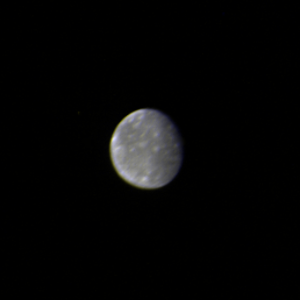

Callisto From 8,023,000 kilometers

This photo of Callisto, outermost of Jupiter’s four Galilean satellites, was taken a few minutes after midnight (PST) Feb. 26 by Voyager 1. The distance to Callisto was 8,023,000 kilometers (4.98 million miles). The hemisphere in this picture shows a fairly uniform surface dotted with brighter spots that are up to several hundred kilometers across. Scientists believe the spots may be impact craters but higher-resolution photos will be necessary before the features can be interpreted. Callisto is about the same size as the planet Mercury — about 5,000 kilometers (3,000 miles) in diameter. Callisto is much less massive than Mercury, however, giving density less than twice that of water. Scientists believe Callisto, therefore, is composed of a mixture of rock and ice (up to about 50 percent by weight). Its surface is darker than those of the other Galilean satellites, but is still about twice as bright as Earth’s Moon. This color photo was assembled from three black and white images in the Image Processing Lab at Jet Propulsion Laboratory. JPL manages and controls the Voyager project for NASA’s Office of Space Science.

Credit: NASA/JPL